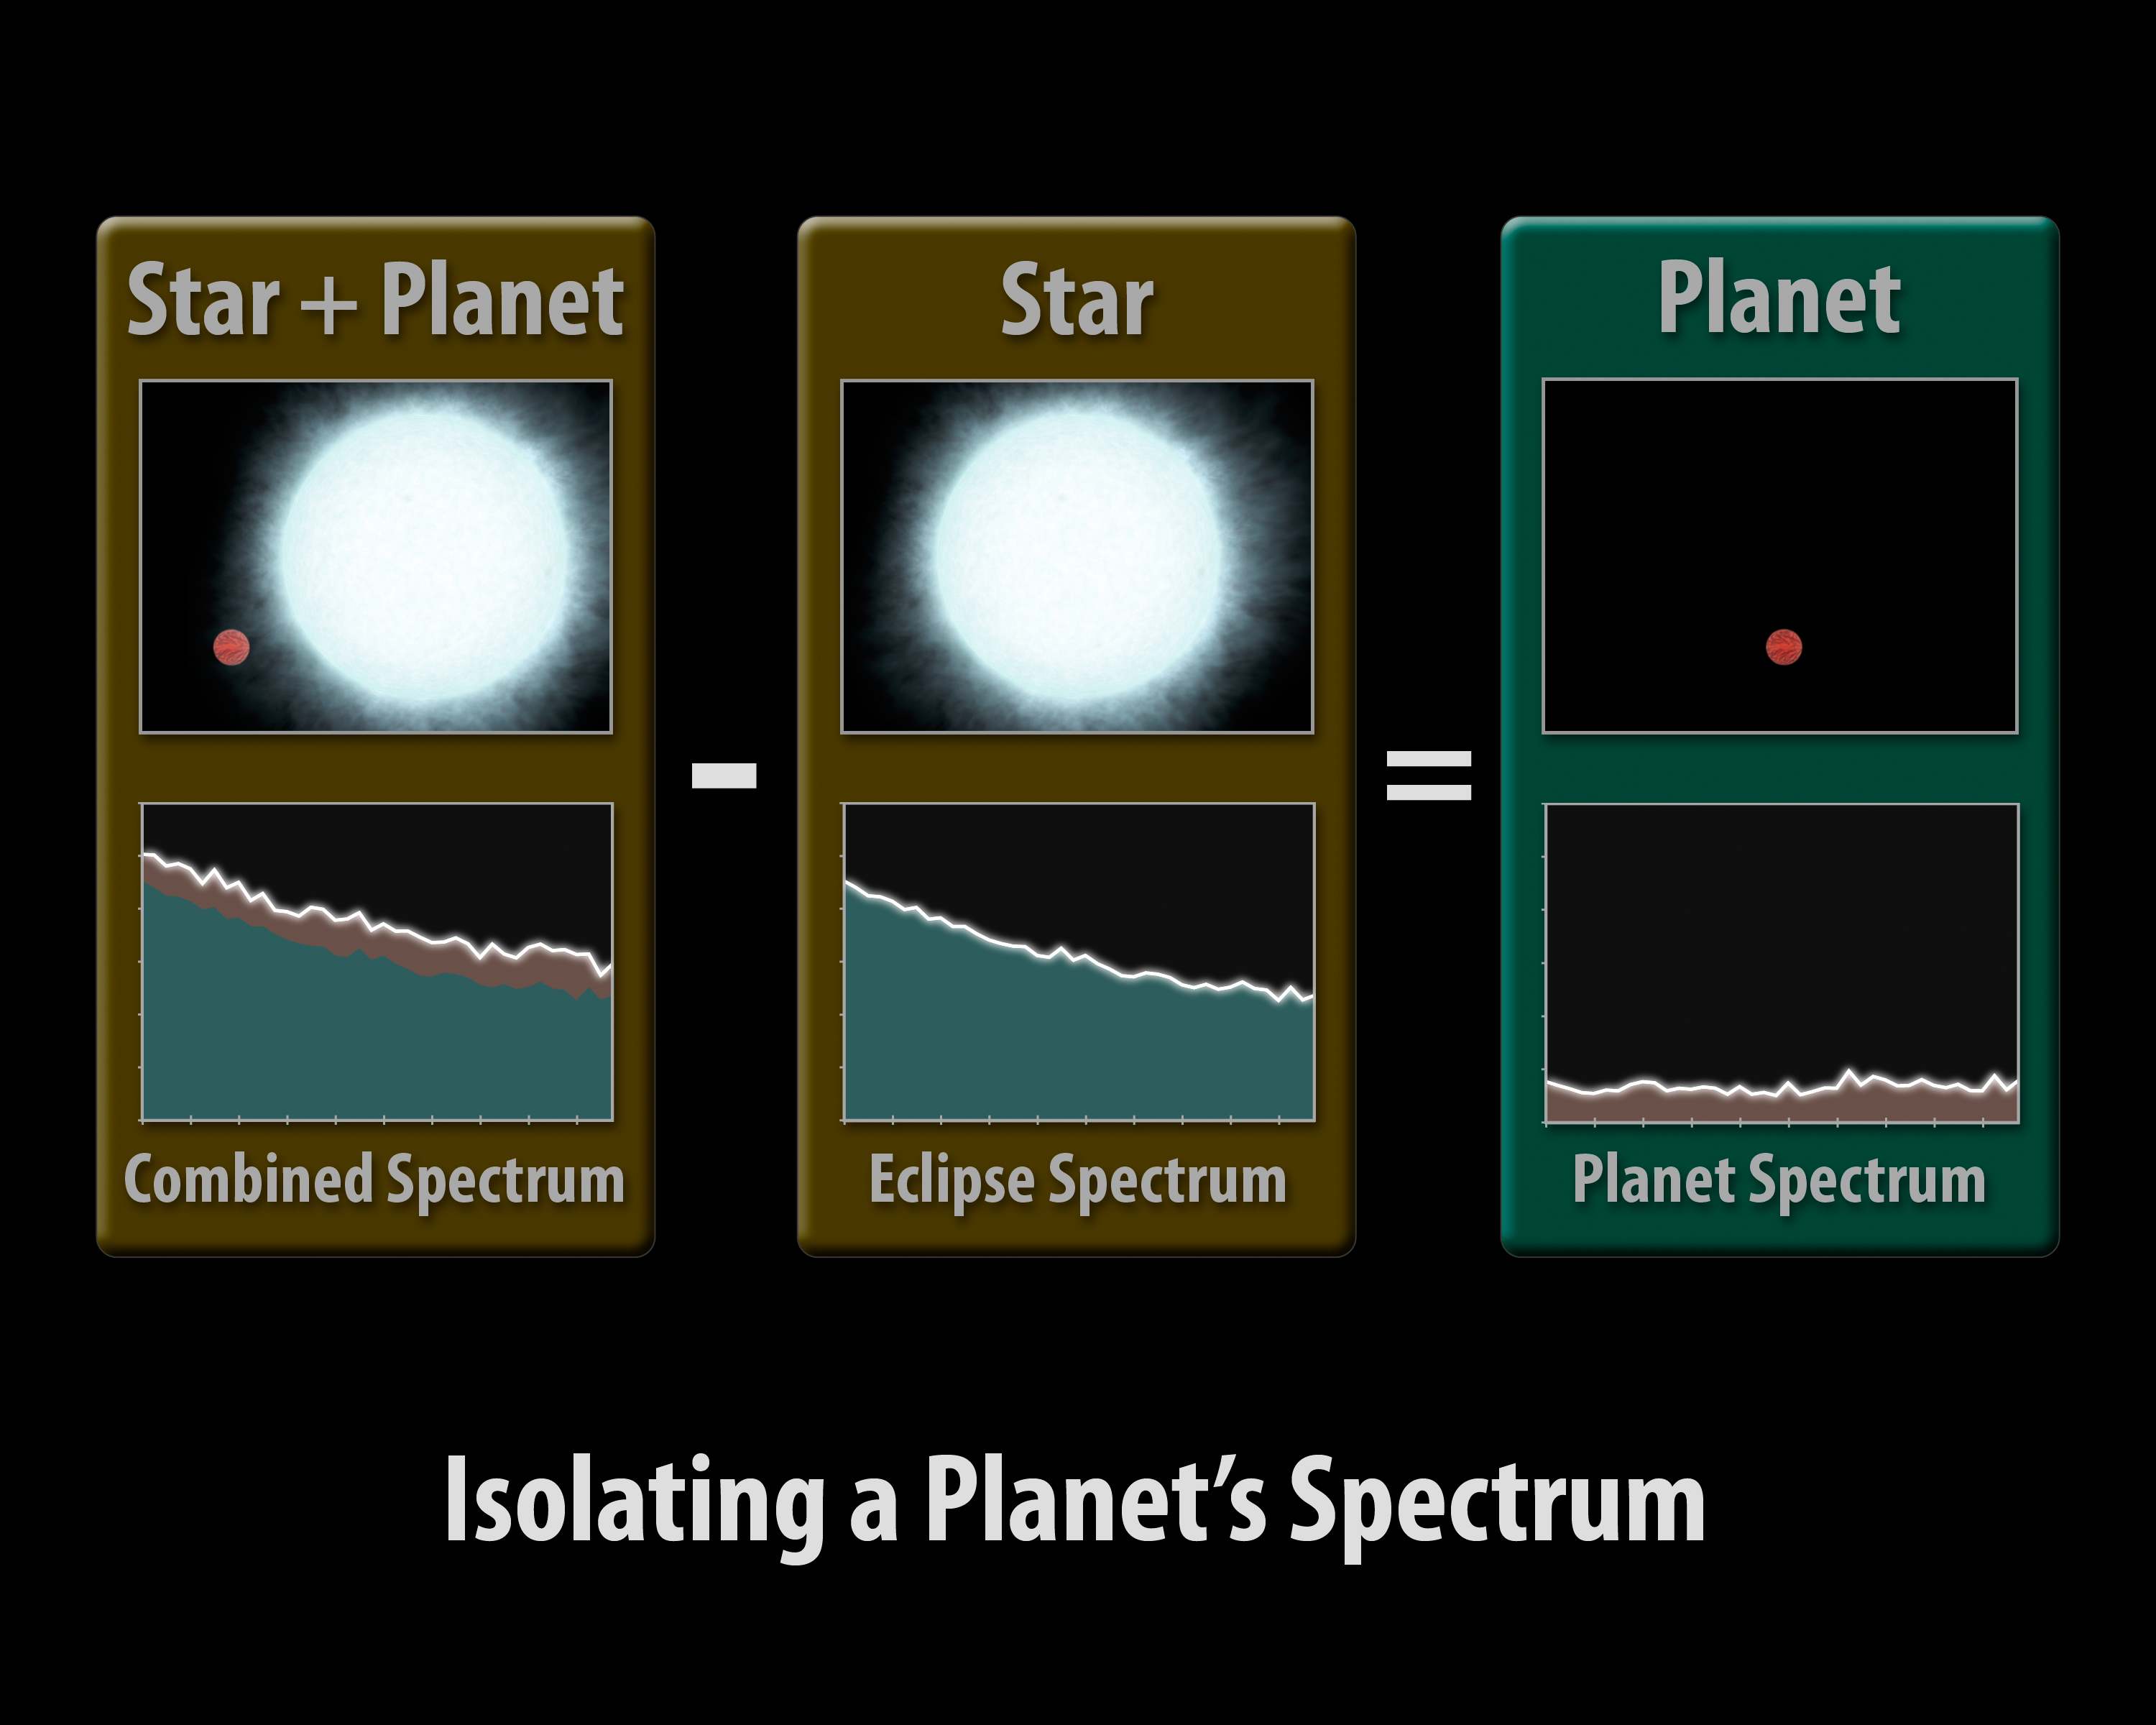

How to Pluck a Spectrum from a Planet

This diagram illustrates how astronomers using NASA’s Spitzer Space Telescope can capture the elusive spectra of hot-Jupiter planets. Spectra are an object’s light spread apart into its basic components, or wavelengths. By dissecting light in this way, scientists can sort through it and uncover clues about the composition of the object giving off the light.

To obtain a spectrum for an object, one first needs to capture its light. Hot-Jupiter planets are so close to their stars that even the most powerful telescopes can’t distinguish their light from the light of their much brighter stars.

But, there are a few planetary systems that allow astronomers to measure the light from just the planet by using a clever technique. Such “transiting” systems are oriented in such a way that, from our vantage point, the planets’ orbits are seen edge-on and cross directly in front of and behind their stars.

In this technique, known as the secondary eclipse method, changes in the total infrared light from a star system are measured as its planet transits behind the star, vanishing from our Earthly point of view. The dip in observed light can then be attributed to the planet alone.

To capture a spectrum of the planet, Spitzer must observe the system twice. It takes a spectrum of the star together with the planet (first panel), then, as the planet disappears from view, a spectrum of just the star (second panel). By subtracting the star’s spectrum from the combined spectrum of the star plus the planet, it is able to get the spectrum for just the planet (third panel).

This ground-breaking technique was used by Spitzer to obtain the first-ever spectra of two planets beyond our solar system, HD 209458b and HD 189733b. The results suggest that the hot planets are socked in with dry clouds high up in the planet’s stratospheres. In addition, HD 209458b showed hints of silicates, indicating those high clouds might be made of very fine sand-like particles.

Credit: NASA/JPL-Caltech